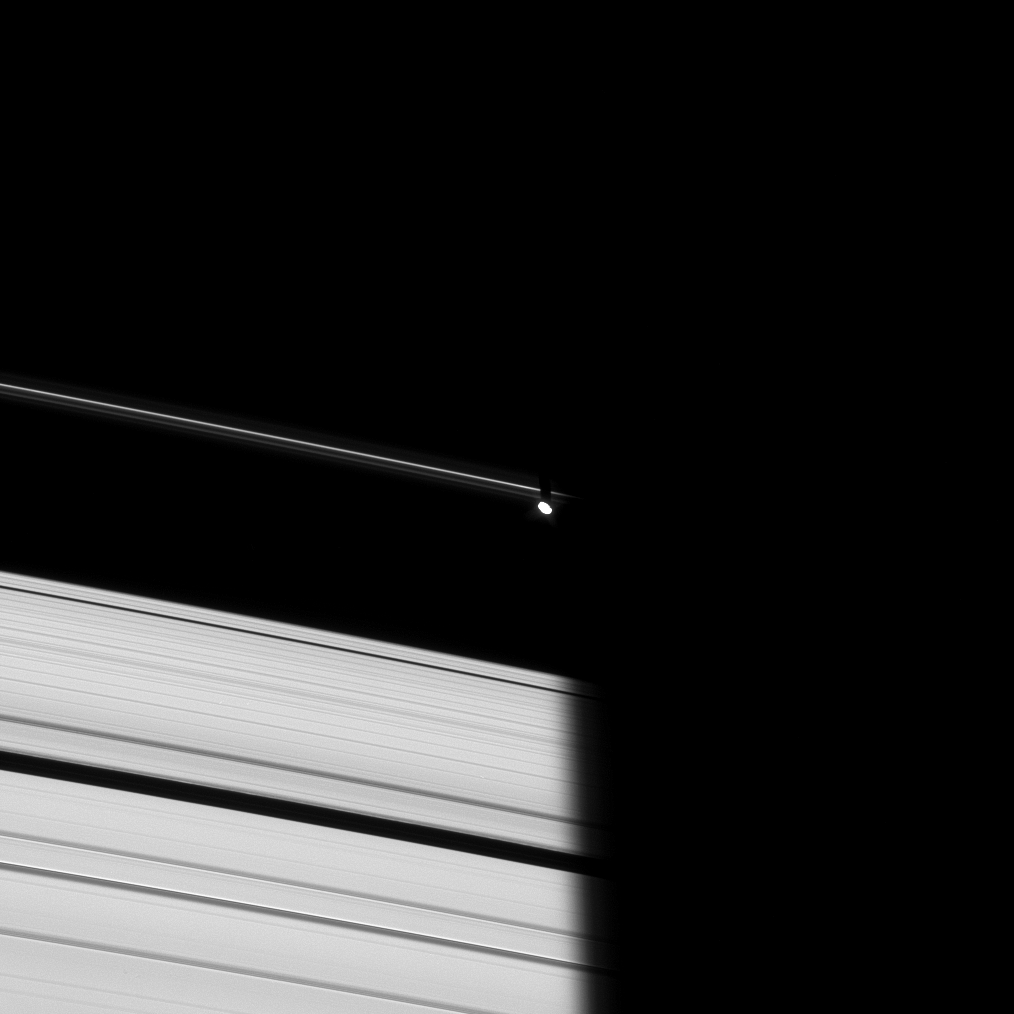

Prometheus Emerges

Prometheus emerges from Saturn’s shadow in this image taken of the dark side of the rings.

Since it is nearing the equinox at Saturn, the Sun is very nearly in the ring plane, causing Prometheus to cast its own diminutive shadow on the F ring next to Saturn’s enormous one.

The image was taken in visible light with the Cassini spacecraft narrow-angle camera on Oct. 29, 2008 at a distance of approximately 1.24 million kilometers (771,000 miles) from Prometheus and at a Sun-Prometheus-spacecraft, or phase, angle of 27 degrees. Image scale is 7 kilometers (5 miles) per pixel.

The Cassini-Huygens mission is a cooperative project of NASA, the European Space Agency and the Italian Space Agency. The Jet Propulsion Laboratory, a division of the California Institute of Technology in Pasadena, manages the mission for NASA’s Science Mission Directorate, Washington, D.C. The Cassini orbiter and its two onboard cameras were designed, developed and assembled at JPL. The imaging operations center is based at the Space Science Institute in Boulder, Colo.

Credit: NASA/JPL/Space Science Institute